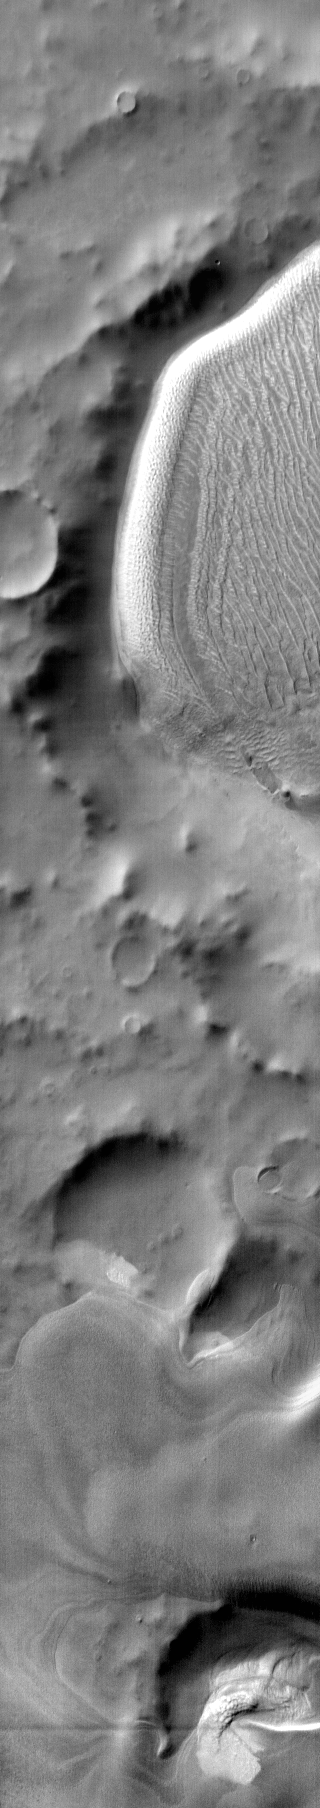

Richardson Crater

This daytime infrared image shows part of the dunes and deposit in Richardson Crater. The bright tone is due to the warm temperature of the dunes during the daytime.

Image information: IR instrument. Latitude -72.8N, Longitude 177.7E. 112 meter/pixel resolution.

Please see the THEMIS Data Citation Note for details on crediting THEMIS images.

Note: this THEMIS visual image has not been radiometrically nor geometrically calibrated for this preliminary release. An empirical correction has been performed to remove instrumental effects. A linear shift has been applied in the cross-track and down-track direction to approximate spacecraft and planetary motion. Fully calibrated and geometrically projected images will be released through the Planetary Data System in accordance with Project policies at a later time.

NASA’s Jet Propulsion Laboratory manages the 2001 Mars Odyssey mission for NASA’s Office of Space Science, Washington, D.C. The Thermal Emission Imaging System (THEMIS) was developed by Arizona State University, Tempe, in collaboration with Raytheon Santa Barbara Remote Sensing. The THEMIS investigation is led by Dr. Philip Christensen at Arizona State University. Lockheed Martin Astronautics, Denver, is the prime contractor for the Odyssey project, and developed and built the orbiter. Mission operations are conducted jointly from Lockheed Martin and from JPL, a division of the California Institute of Technology in Pasadena.

Credit: NASA/JPL/ASU